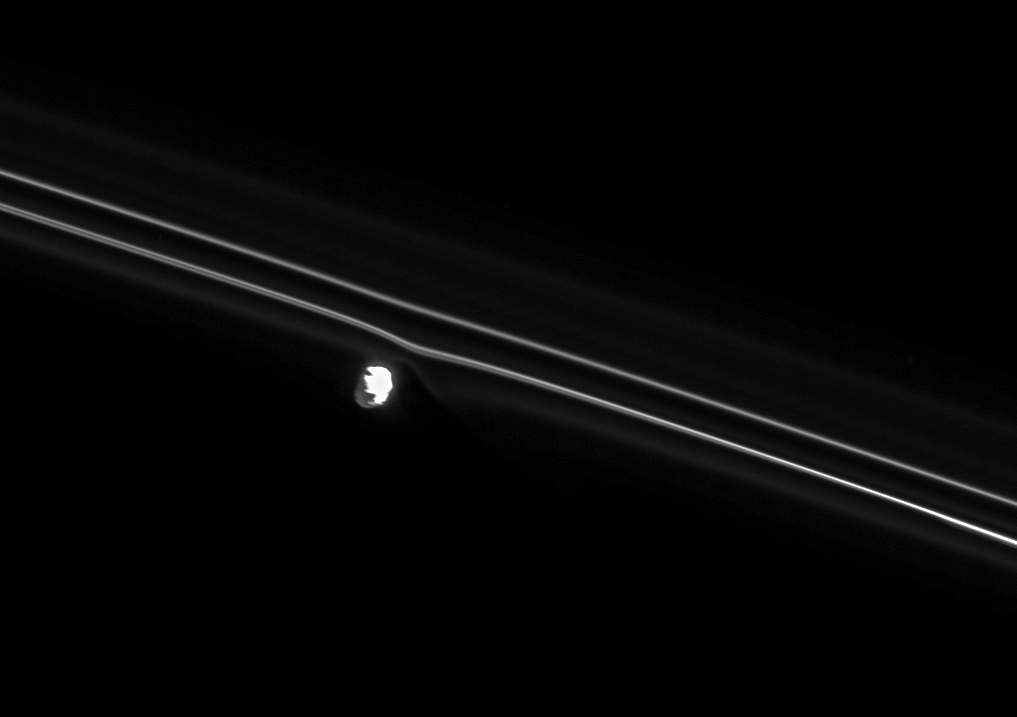

Feeling Gravity’s Pull

Brilliant Prometheus pulls at the nearby inner strand of Saturn’s F ring. Gravitational tugs from Prometheus are constantly reshaping this narrow ring.

Prometheus (86 kilometers, or 53 miles across at its widest point) is lit at right by the Sun and at left by reflected light from Saturn.

This view looks toward the sunlit side of the rings from about 40 degrees below the ringplane. The glow on the right side of the moon is due to light scattered within the camera optics. The image was taken in visible light with the Cassini spacecraft narrow-angle camera on July 22, 2008. The view was acquired at a distance of approximately 546,000 kilometers (339,000 miles) from Saturn and at a Sun-Saturn-spacecraft, or phase, angle of 45 degrees. Image scale is 3 kilometers (2 miles) per pixel.

The Cassini-Huygens mission is a cooperative project of NASA, the European Space Agency and the Italian Space Agency. The Jet Propulsion Laboratory, a division of the California Institute of Technology in Pasadena, manages the mission for NASA’s Science Mission Directorate, Washington, D.C. The Cassini orbiter and its two onboard cameras were designed, developed and assembled at JPL. The imaging operations center is based at the Space Science Institute in Boulder, Colo.

Credit: NASA/JPL/Space Science Institute